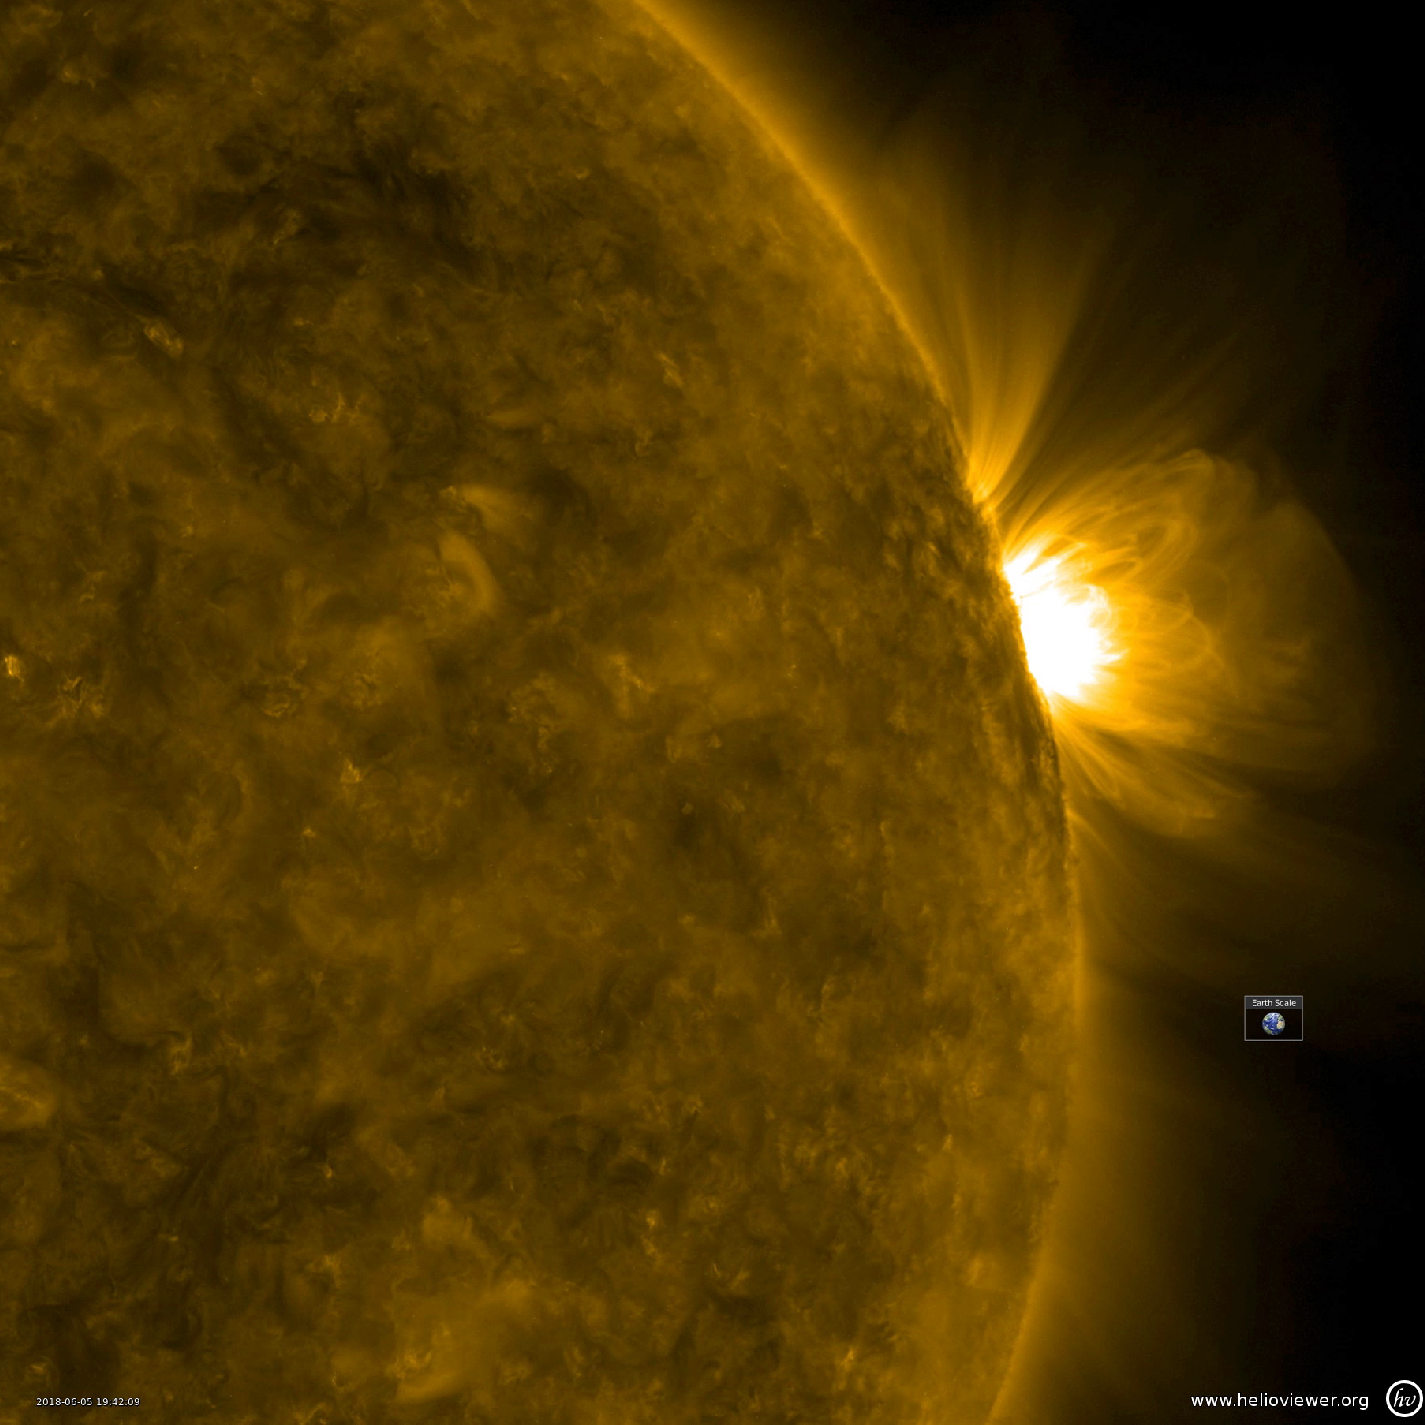

Ballet of Loops

Giant, bright coronal loops trace out the magnetic field lines above an active region from June 4-6, 2018. The wavelength of extreme ultraviolet light shown here is emitted by ionized iron travelling along the field lines, super-heated to approximately 1 million degrees K. Coronal loops were not seen in this level of detail until the Solar Dynamics Observatory was launched in 2010 and came online, giving solar scientists new data with which to study the Sun and its processes.

Movies
PIA22508_LoopsBallet171_big.mp4
PIA22508_LoopsBallet171_sm.mp4

SDO is managed by NASA’s Goddard Space Flight Center, Greenbelt, Maryland, for NASA’s Science Mission Directorate, Washington. Its Atmosphere Imaging Assembly was built by the Lockheed Martin Solar Astrophysics Laboratory (LMSAL), Palo Alto, California.

Credit: NASA/GSFC/Solar Dynamics Observatory